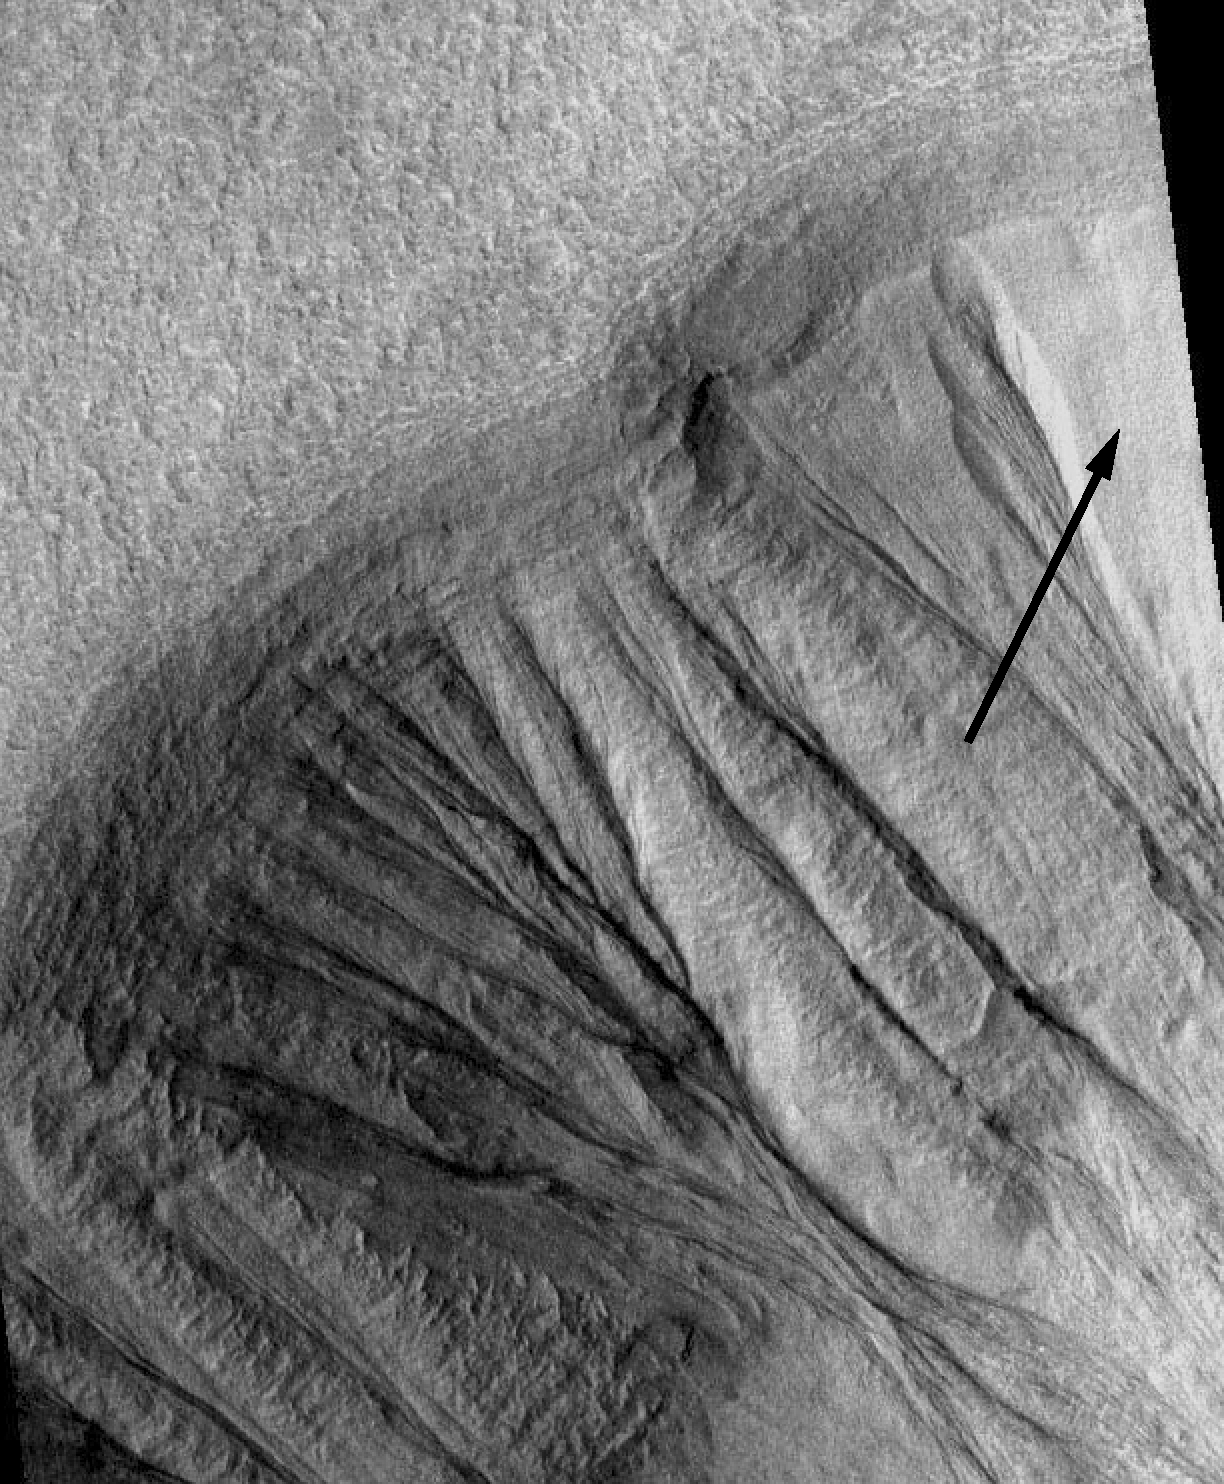

Gullies on Martian Crater (MOC)

This image, taken by the Mars orbiter camera on NASA’s Mars Global Surveyor spacecraft, shows gullies on martian crater walls that may be carved by liquid water melting from remnant snow packs. Numerous gullies are seen, with a remnant of the snow pack (arrow) proposed to be the source of water that eroded the gullies. This Mars orbiter camera image (number M09-2875) covers an area of 2.8 kilometers (1.7 miles) by 4.5 kilometers (2.8 miles) and is located at 33.3 degrees south, 92.9 degrees east. North is toward the top, and illumination is from the left.

NASA’s Jet Propulsion Laboratory manages the Mars Global Surveyor mission for NASA’s Office of Space Science, Washington, D.C. The Mars orbiter camera was provided by Malin Space Science Systems. Lockheed Martin Astronautics, Denver, is the prime contractor for the project, and developed and built the orbiter. Mission operations are conducted jointly from Lockheed Martin and from JPL, a division of the California Institute of Technology in Pasadena.

Credit: NASA/JPL/Malin Space Science Systems/Philip Christensen